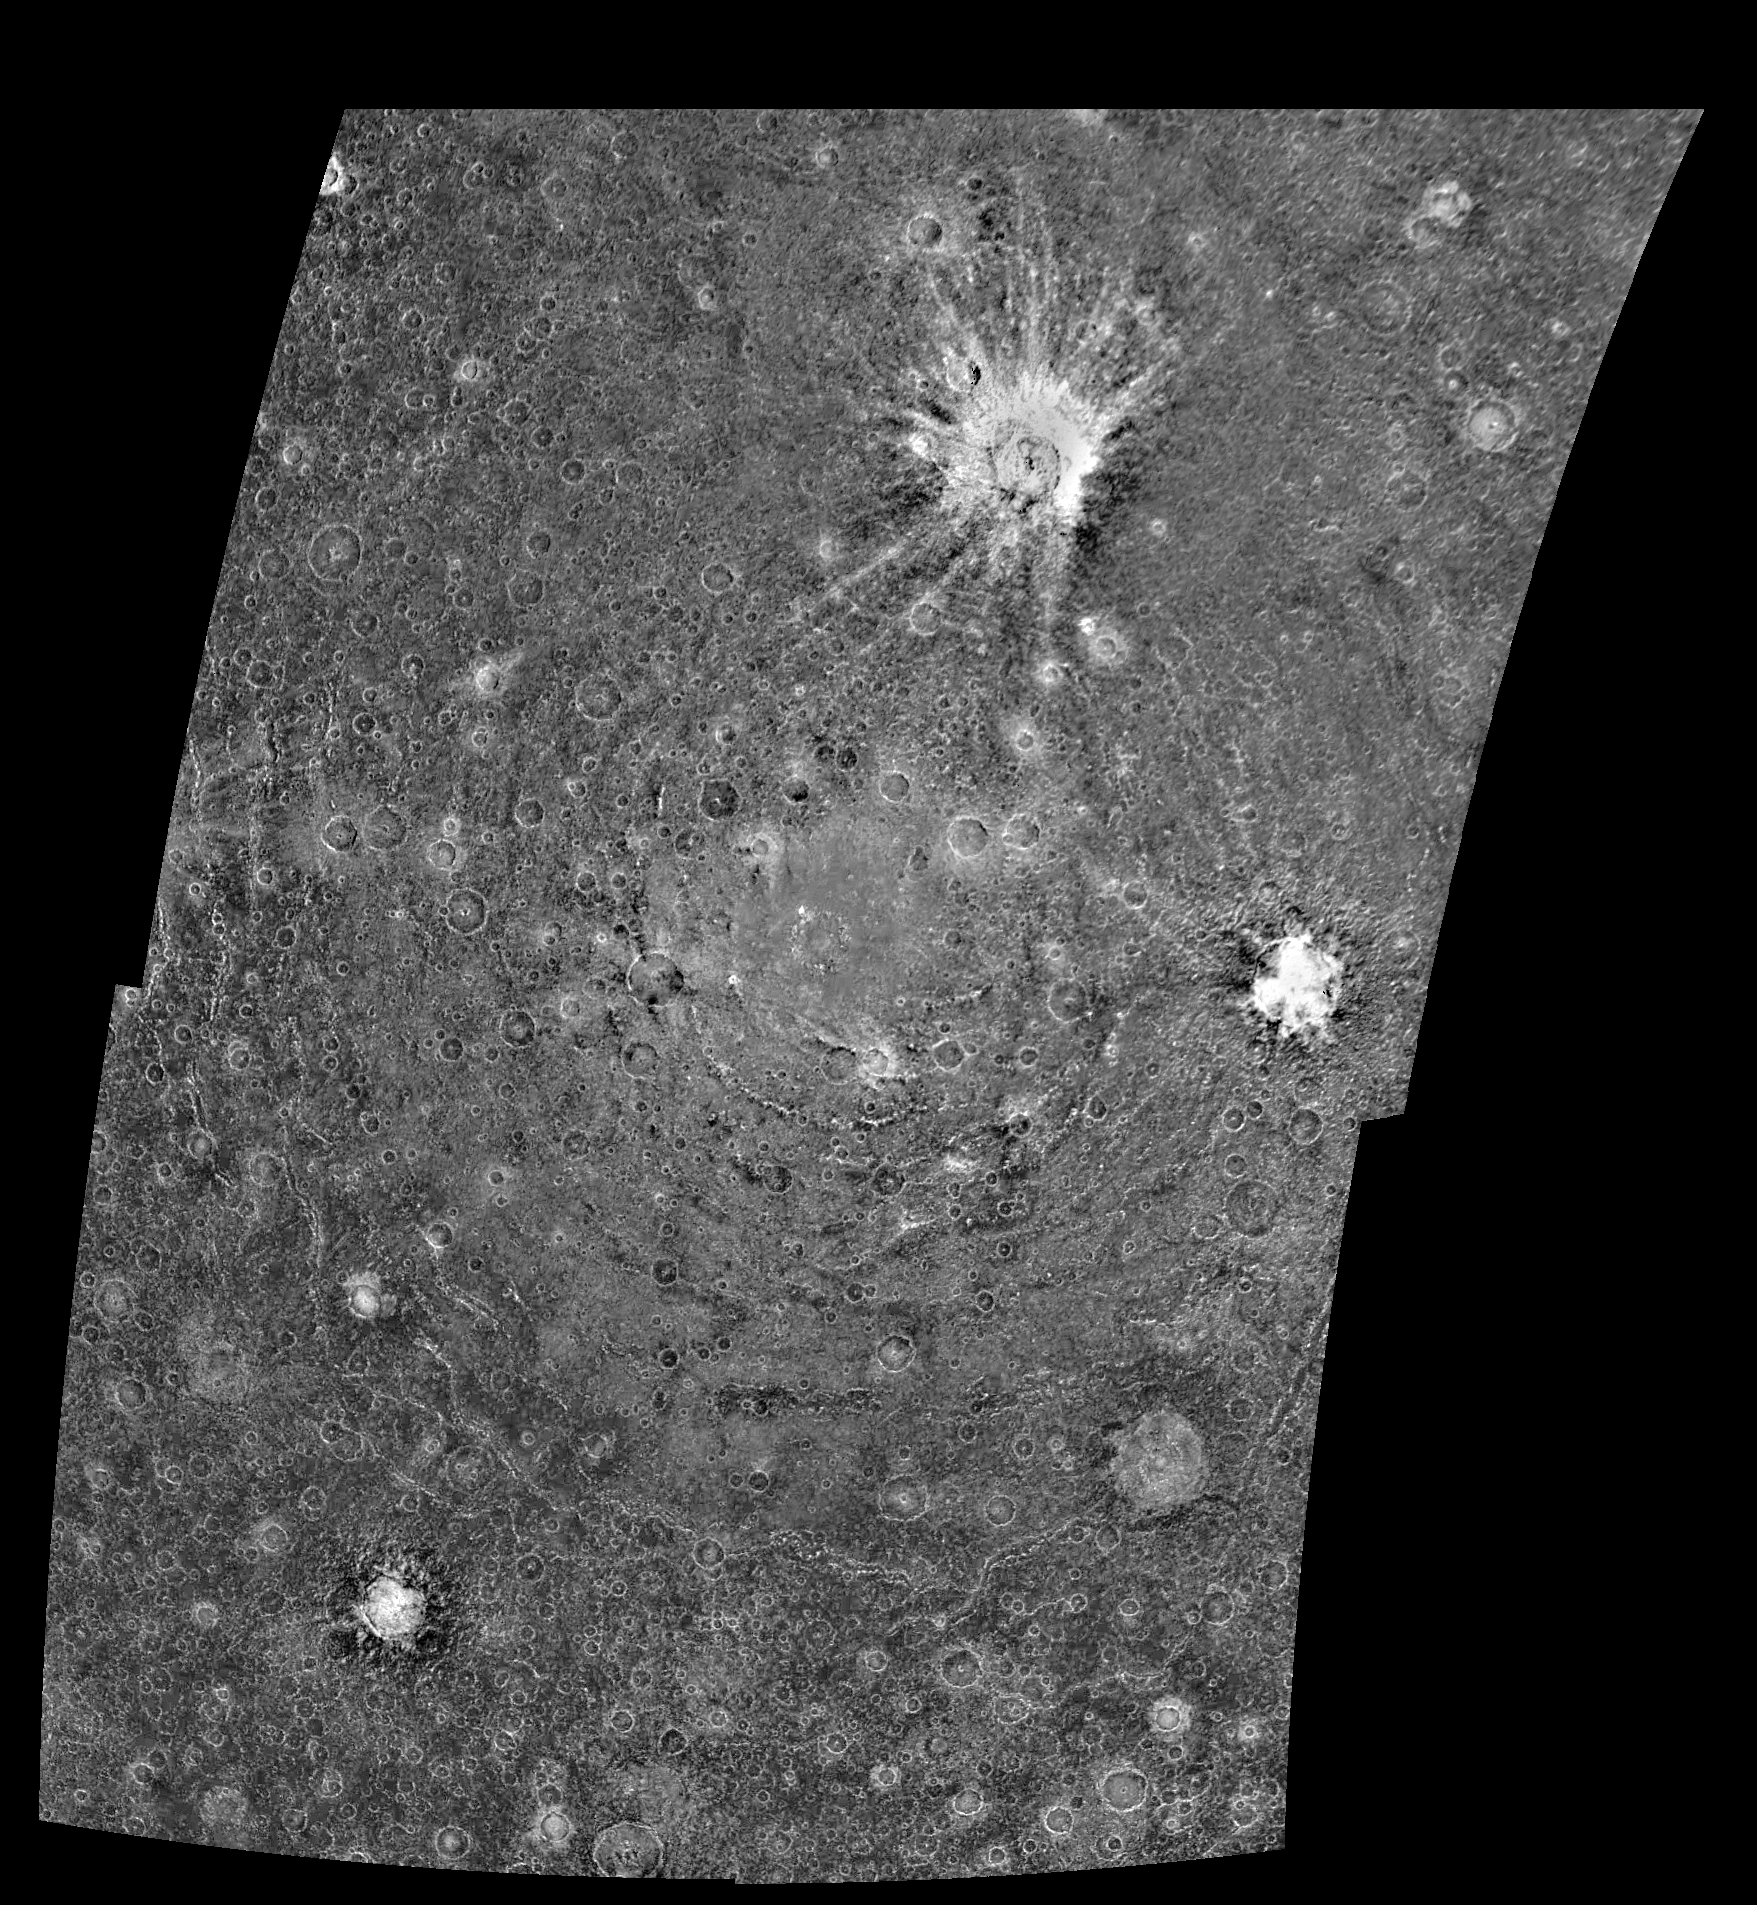

Asgard Impact Structure on Callisto

This four-frame mosaic shows the ancient impact structure Asgard on Jupiter’s moon Callisto. This image is centered at 30 degrees north, 142 degrees west. The Asgard structure is approximately 1700 km across (1,056 mi) and consists of a bright central zone surrounded by discontinuous rings. The rings are tectonic features with scarps near the central zone and troughs at the outer margin. Several large impacts have smashed into Callisto after the formation of Asgard. The very young, bright-rayed crater Burr is located on the northern part of Asgard. This mosaic has been projected to show a uniform scale between the four mosaiced images. The image was processed by Deutsche Forschungsanstalt fuer Luftund Raumfahrt e.V., Berlin, Germany.

This image was taken on November 4, 1996, at a distance of 111,891 kilometers (69,070 miles) by the solid state imaging television camera onboard the Galileo spacecraft during its third orbit around Jupiter.

The Galileo mission is managed by the Jet Propulsion Laboratory for NASA’s Office of Space Science, Washington, D.C.

Credit: NASA/JPL/DLR